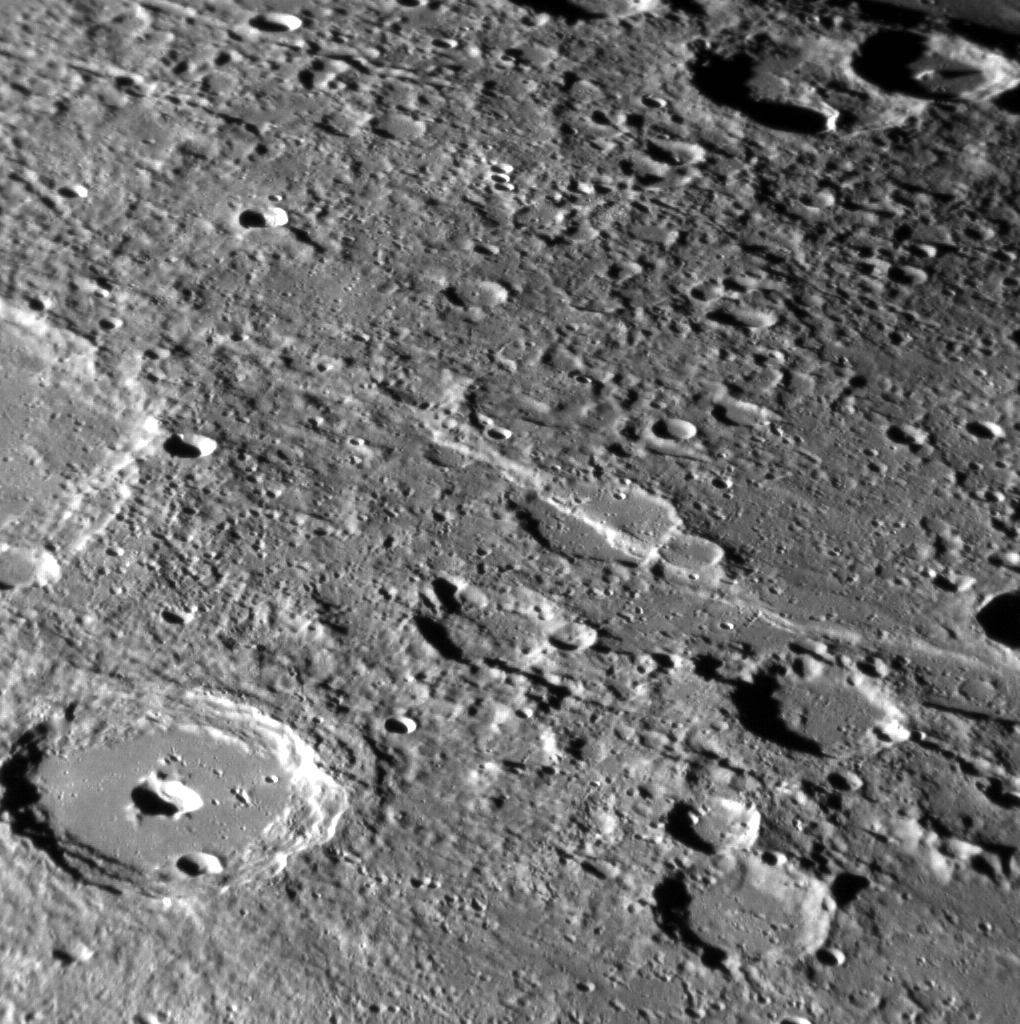

Pits and Scarps

Lessing crater can be seen in the lower left of this image. Instead of the typical central peak found in a complex crater on Mercury, Lessing sports a central pit, likely formed by volcanic activity. A large tectonic scarp that formed when the planet’s interior cooled and contracted can be seen running through a crater near the center of the image.

This image was acquired as a high-resolution targeted observation. Targeted observations are images of a small area on Mercury’s surface at resolutions much higher than the 200-meter/pixel morphology base map. It is not possible to cover all of Mercury’s surface at this high resolution, but typically several areas of high scientific interest are imaged in this mode each week.

Date acquired: October 20, 2013
Image Mission Elapsed Time (MET): 24565196
Image ID: 5039705
Instrument: Narrow Angle Camera (NAC) of the Mercury Dual Imaging System (MDIS)
Center Latitude: -26.77°
Center Longitude: 273.6° E
Resolution: 256 meters/pixel
Scale: Lessing crater is approximately 95 km (59 mi.) in diameter.
Incidence Angle: 79.7°
Emission Angle: 59.7°
Phase Angle: 61.6°
North is to the upper left of the image.

The MESSENGER spacecraft is the first ever to orbit the planet Mercury, and the spacecraft’s seven scientific instruments and radio science investigation are unraveling the history and evolution of the Solar System’s innermost planet. In the mission’s more than four years of orbital operations, MESSENGER has acquired over 250,000 images and extensive other data sets. MESSENGER’s highly successful orbital mission is about to come to an end, as the spacecraft runs out of propellant and the force of solar gravity causes it to impact the surface of Mercury, estimated to occur on or before April 30, 2015.

For information regarding the use of images, see the MESSENGER image use policy.

Credit: NASA/Johns Hopkins University Applied Physics Laboratory/Carnegie Institution of Washington